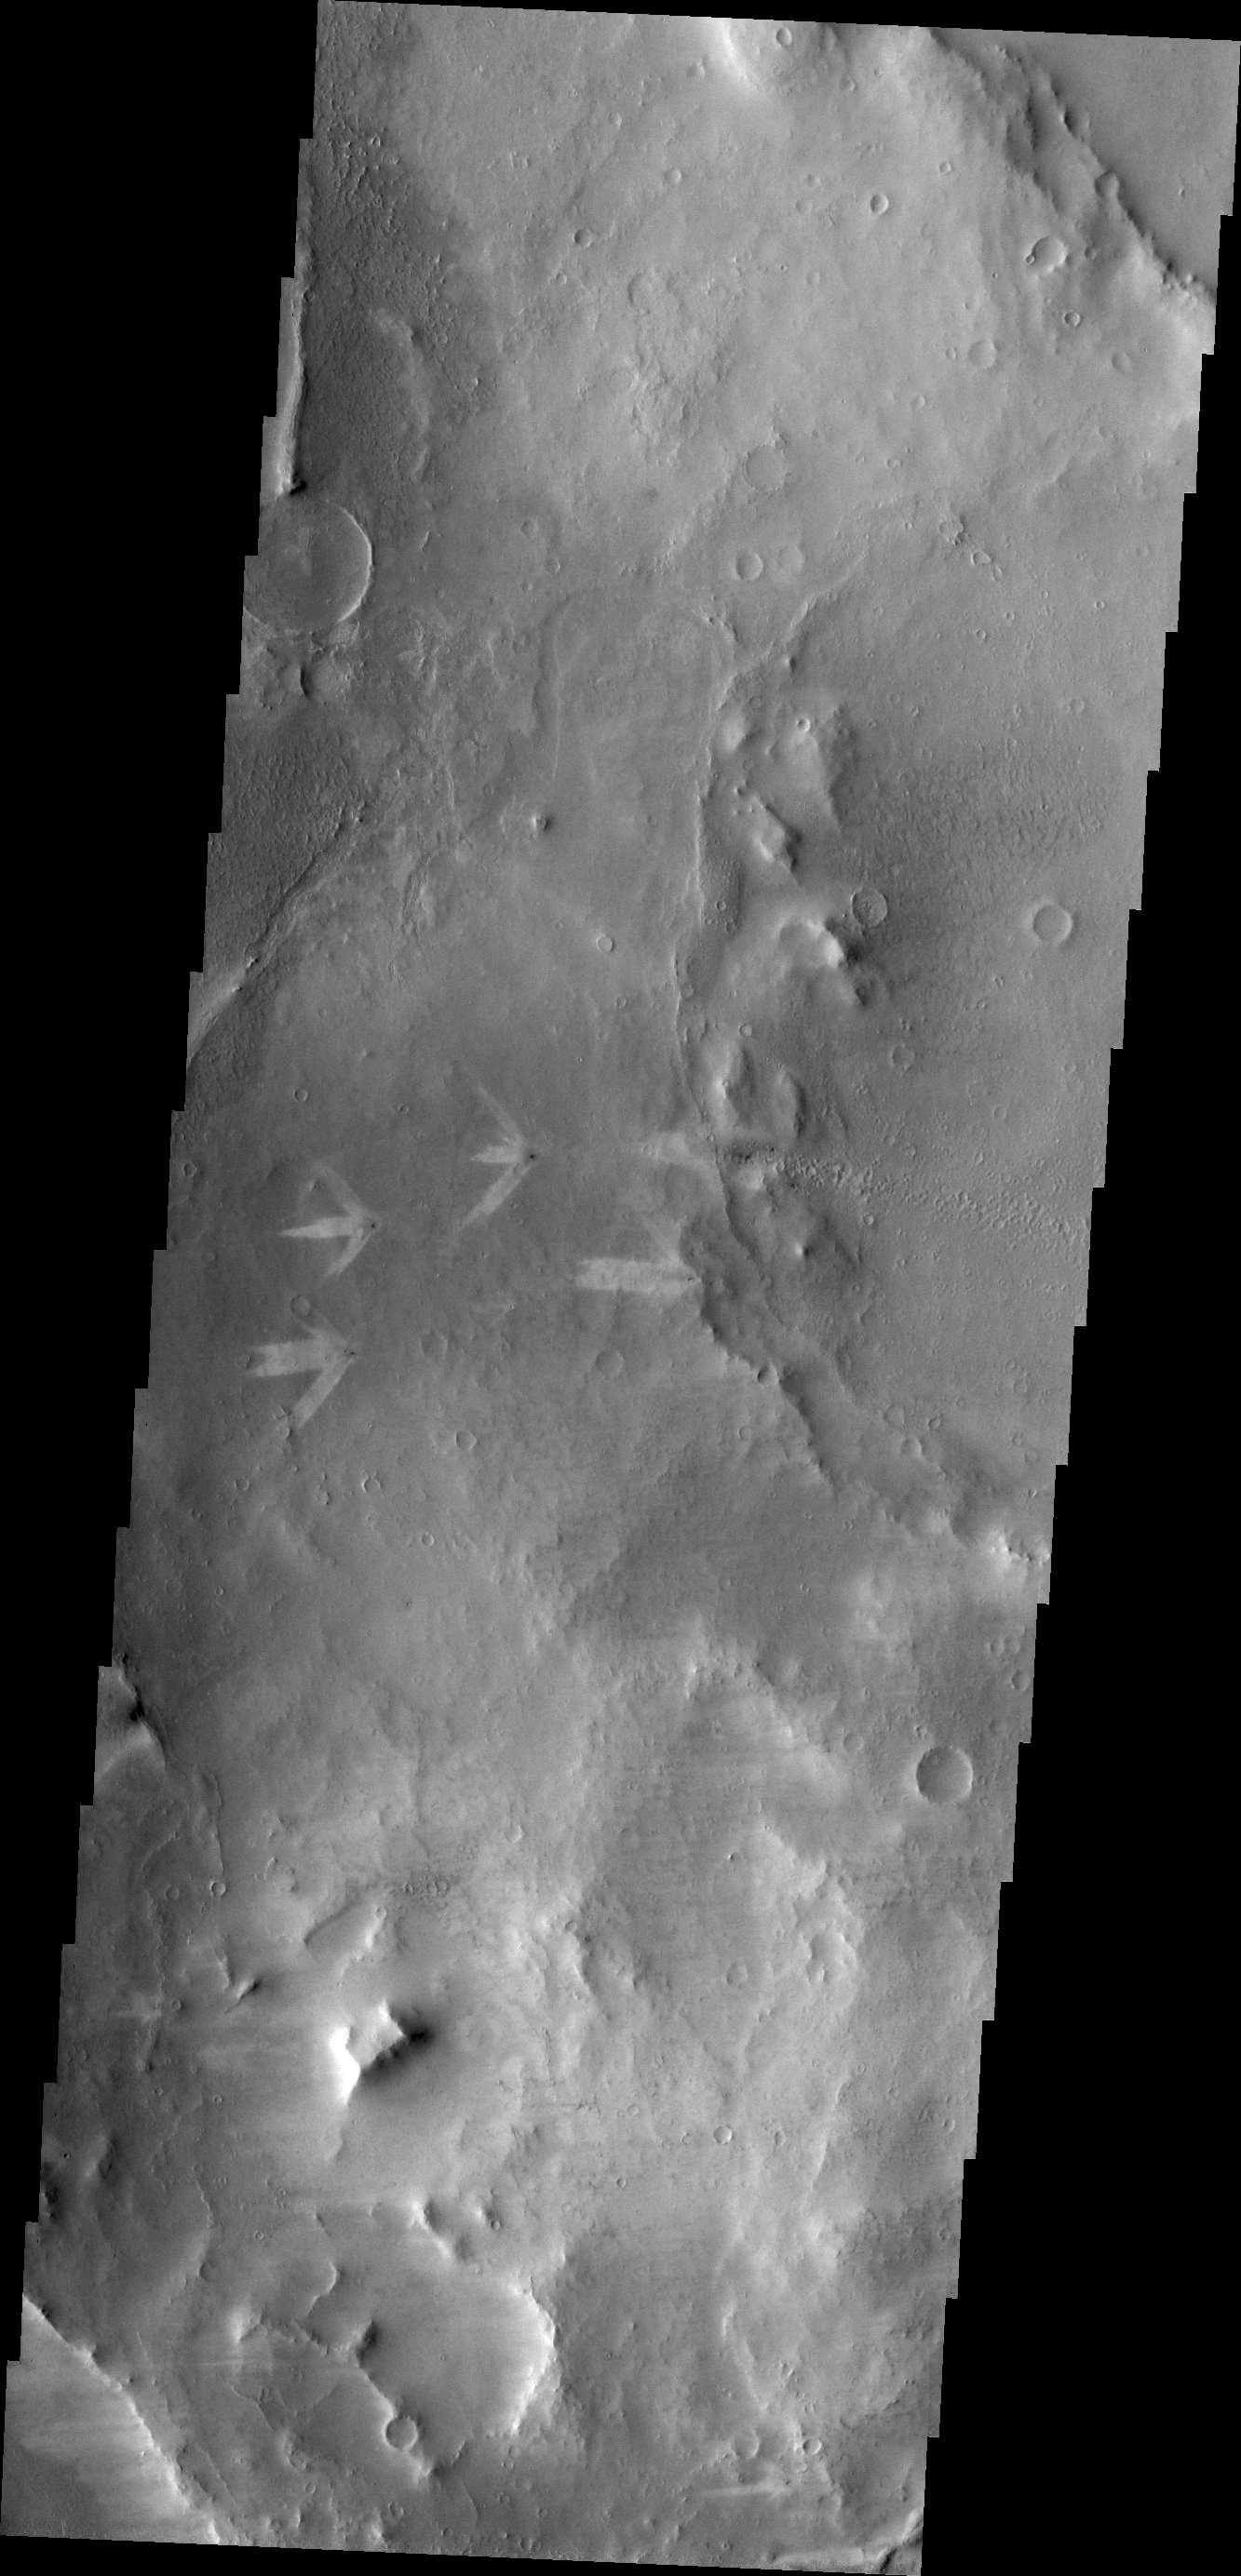

Triple Tails of Windstreaks

The triple tails of windstreaks behind these small craters in Arabia Terra indicate multiple wind directions in the area.

Credit: NASA/JPL/ASU